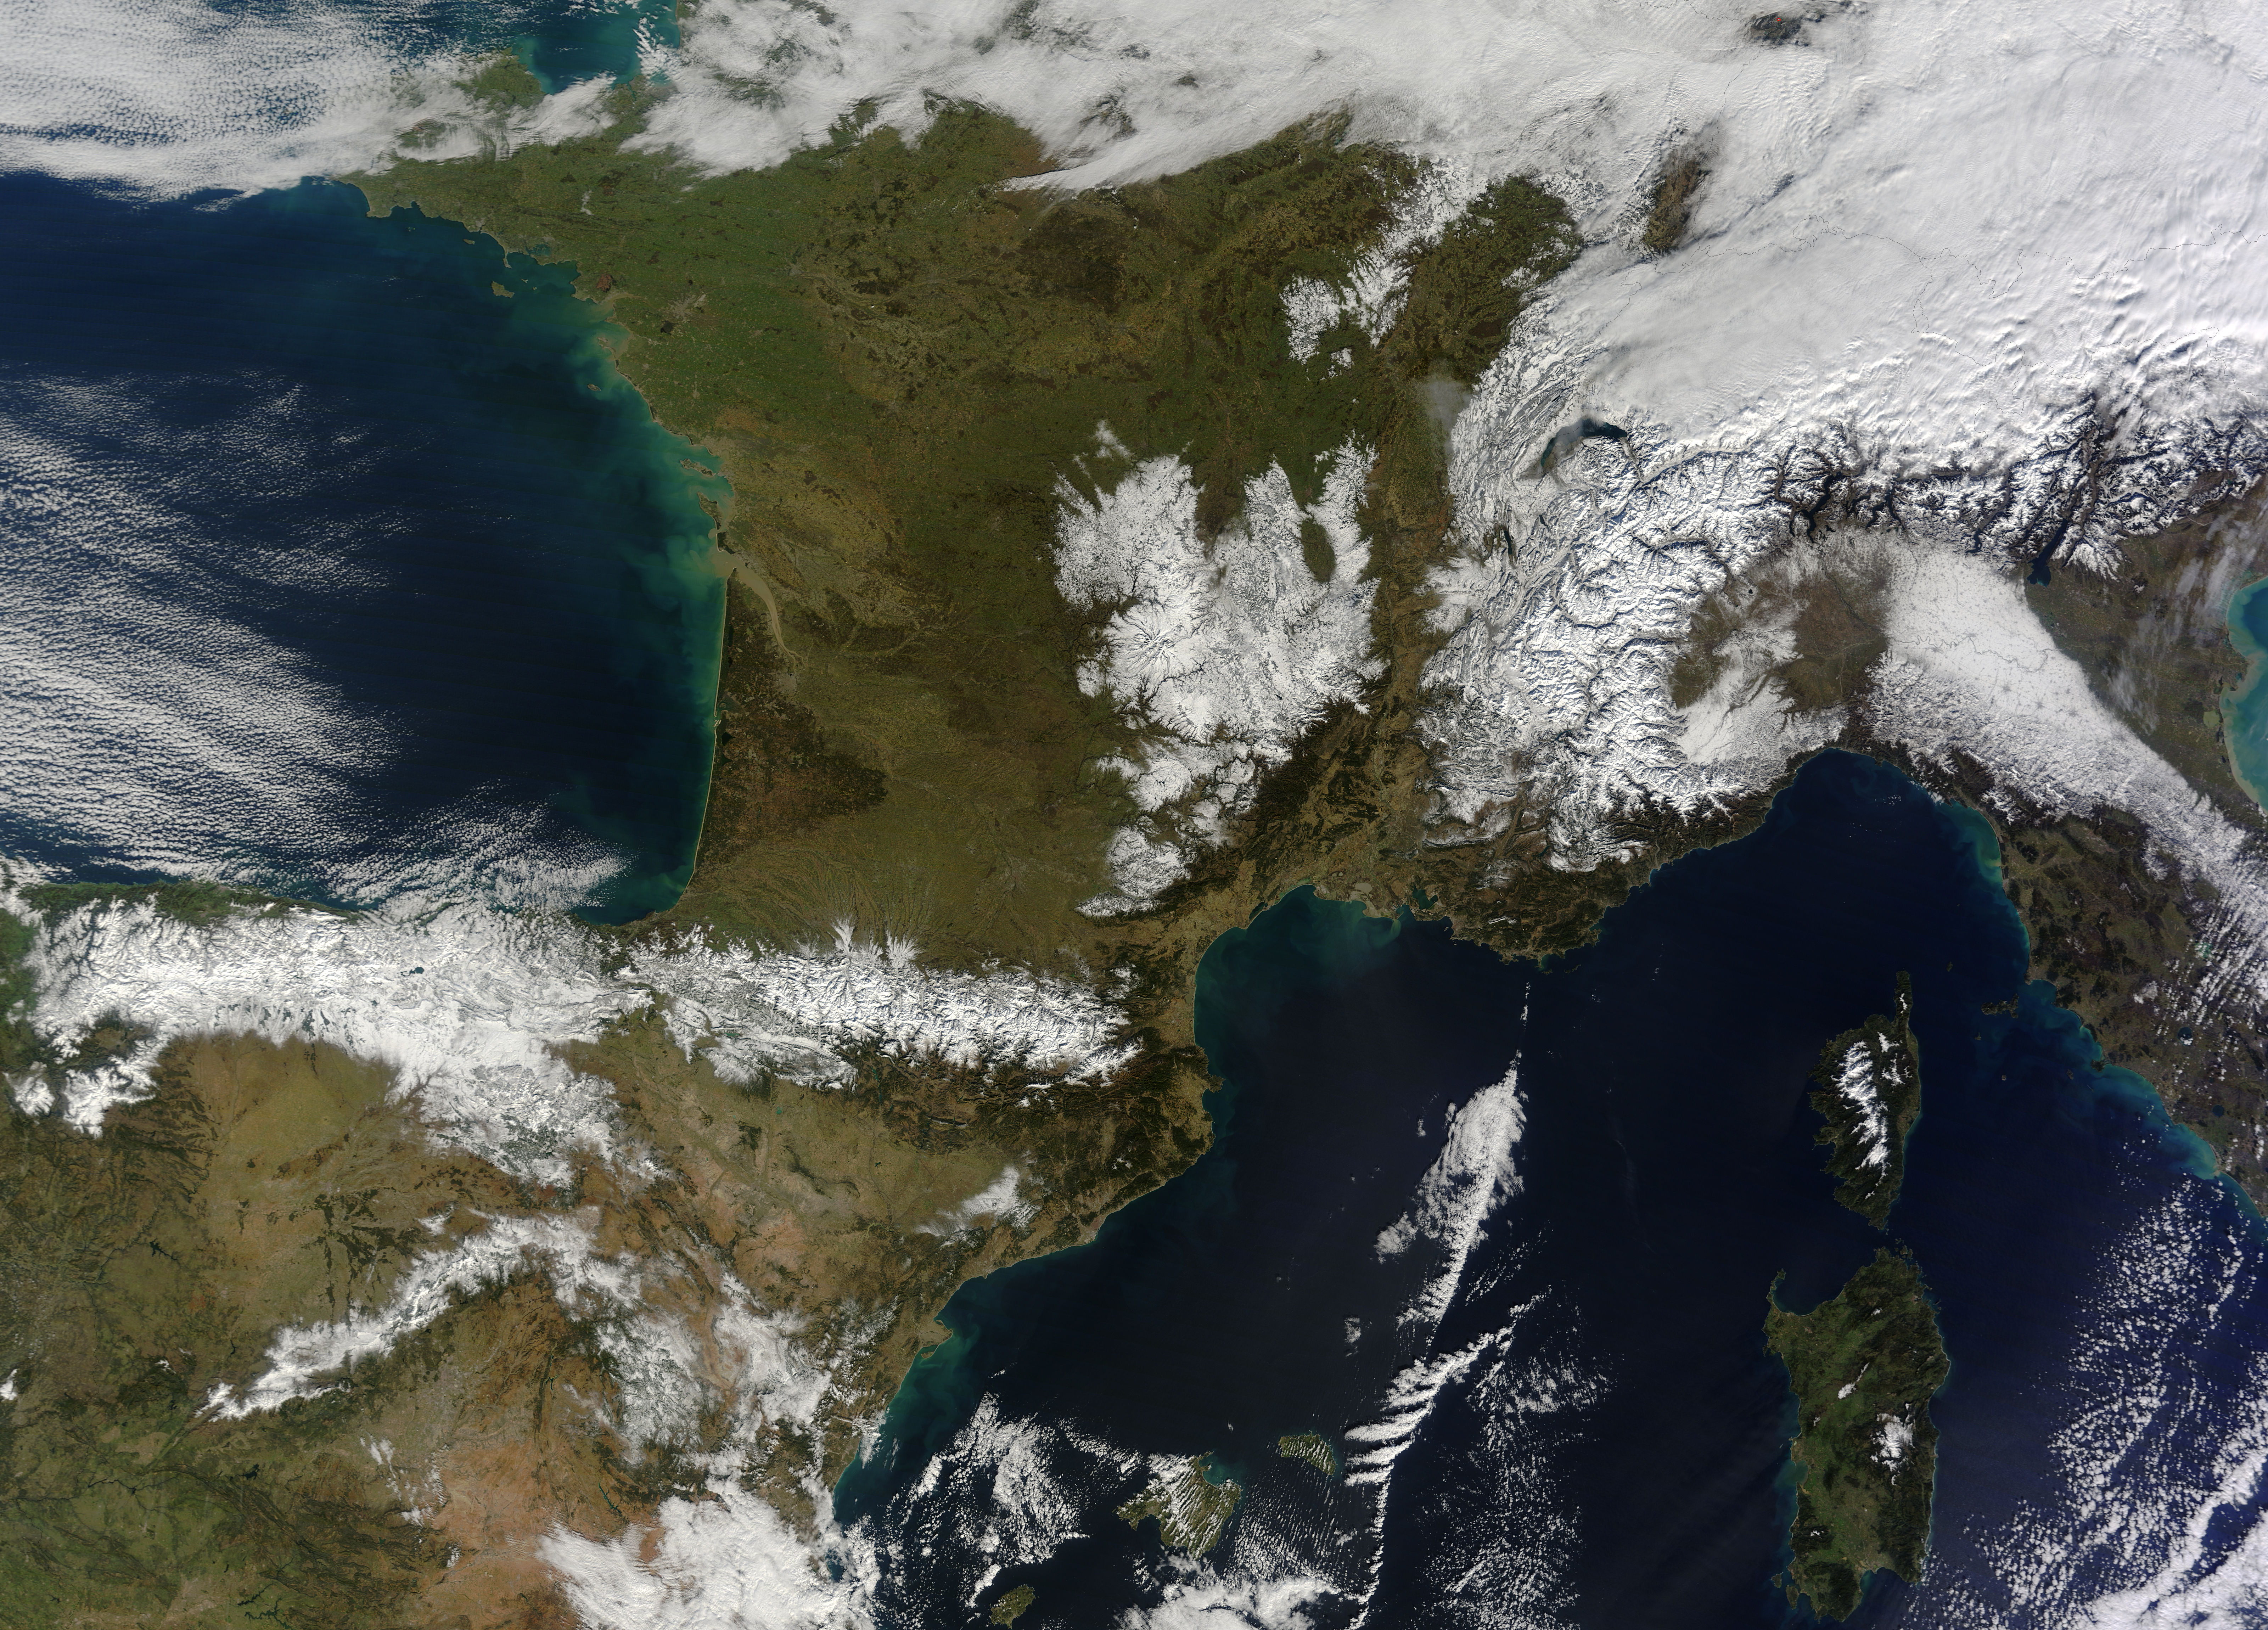

Snow in southwestern Europe

In February 2015, New England was not alone in dealing with the wrath of Old Man Winter. Thick snow blanketed mountain ranges in southwestern Europe after a winter storm pushed through the region in early February. The Moderate Resolution Imaging Spectroradiometer (MODIS) on NASA’s Terra satellite captured this true-color image of the snow-covered peaks of the Cantabrian Mountains, the Pyrenees, the Alps, and Massif Central on February 9, 2015.

Credit: NASA/GSFC/Jeff Schmaltz/MODIS Land Rapid Response Team